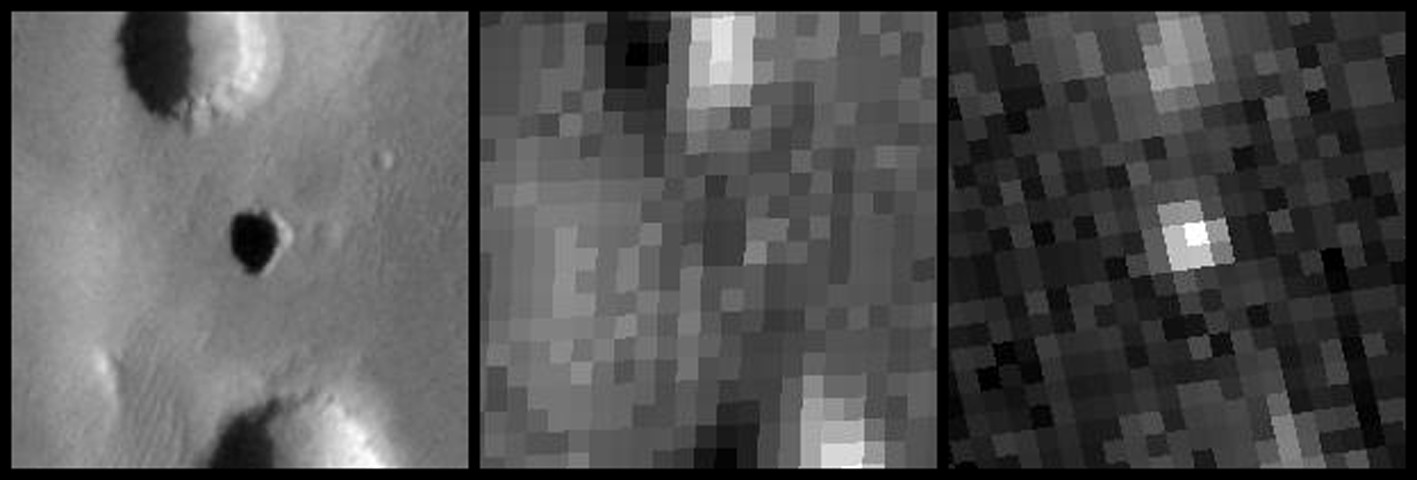

Temperature Behavior of Possible Cave Skylight on Mars

Figure 1

Each of the three images in this set covers the same patch of Martian ground, centered on a possible cave skylight informally called “Annie,” which has a diameter about double the length of a football field. The Thermal Emission Imaging System camera on NASA’s Mars Odyssey orbiter took all three, gathering information that the hole is cooler than surrounding surface in the afternoon and warmer than the surrounding surface at night. This is thermal behavior that would be expected from an opening into an underground space.

The left image was taken in visible-wavelength light (figure 1). The other two were taken in thermal infrared wavelengths, indicating the relative temperatures of features in the image. The center image is from mid-afternoon. The hole is warmer than the shadows of nearby pits to the north and south, while cooler than sunlit surfaces. The thermal image at right was taken in the pre-dawn morning, about 4 a.m. local time. At that hour, the hole is warmer than all nearby surfaces.

Annie and six other features with similar thermal behavior are on the northern slope of a high Martian volcano named Arsia Mons, which is at 9 degrees south latitude, 239 degrees east longitude.

Mars Odyssey is managed by NASA’s Jet Propulsion Laboratory, a division of the California Institute of Technology, Pasadena, for NASA’s Science Mission Directorate, Washington. Lockheed Martin Space Systems, Denver, is the prime contractor for the project and built the spacecraft. The orbiter’s Thermal Emission Imaging System was developed by Arizona State University, Tempe, in collaboration with Raytheon Santa Barbara Remote Sensing, Santa Barbara, Calif., and is operated by Arizona State University.

Credit: NASA/JPL-Caltech/ASU/USGS